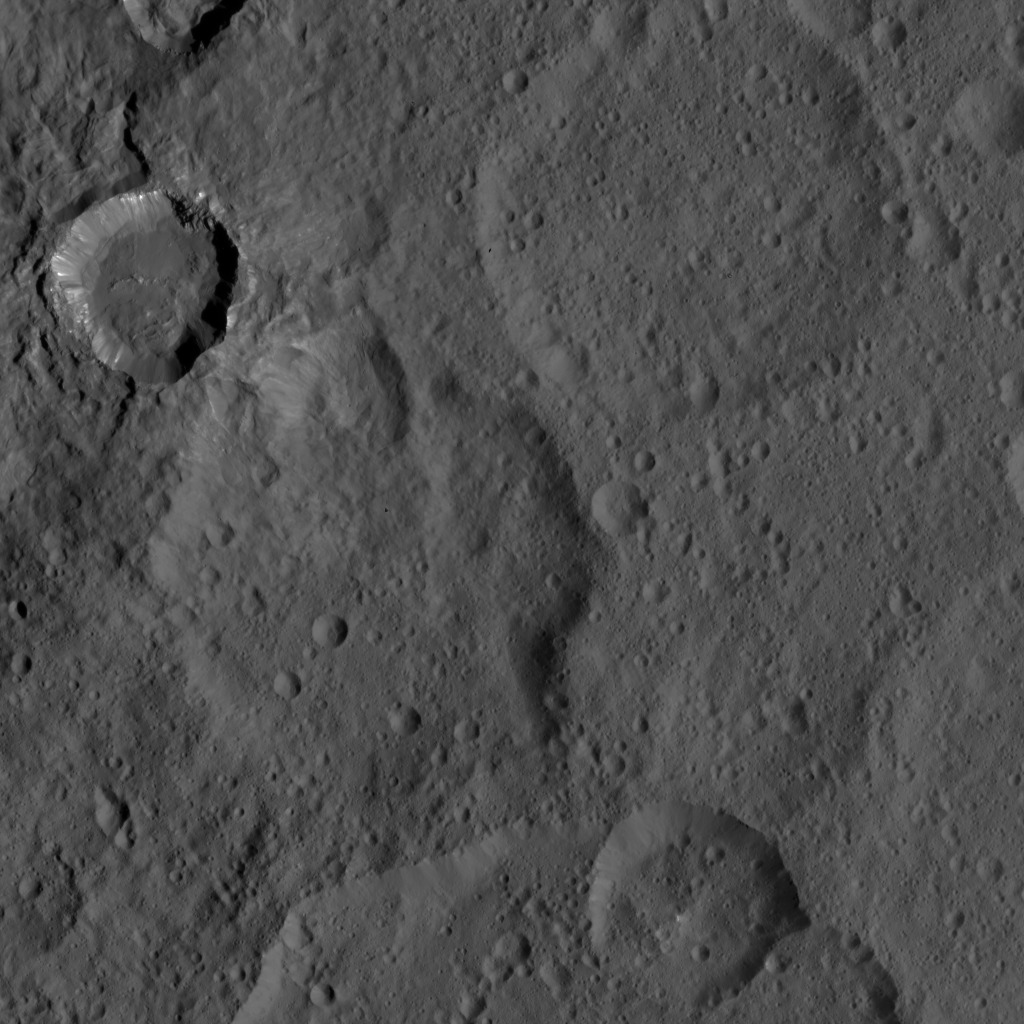

Dawn HAMO Image 6

This image, taken by NASA’s Dawn spacecraft, shows a portion of the southern hemisphere of dwarf planet Ceres from an altitude of 915 miles (1,470 kilometers). The image, with a resolution of 450 feet (140 meters) per pixel, was taken on August 21, 2015.

Dawn’s mission is managed by JPL for NASA’s Science Mission Directorate in Washington. Dawn is a project of the directorate’s Discovery Program, managed by NASA’s Marshall Space Flight Center in Huntsville, Alabama. UCLA is responsible for overall Dawn mission science. Orbital ATK, Inc., in Dulles, Virginia, designed and built the spacecraft. The German Aerospace Center, the Max Planck Institute for Solar System Research, the Italian Space Agency and the Italian National Astrophysical Institute are international partners on the mission team.

Credit: NASA/JPL-Caltech/UCLA/MPS/DLR/IDA